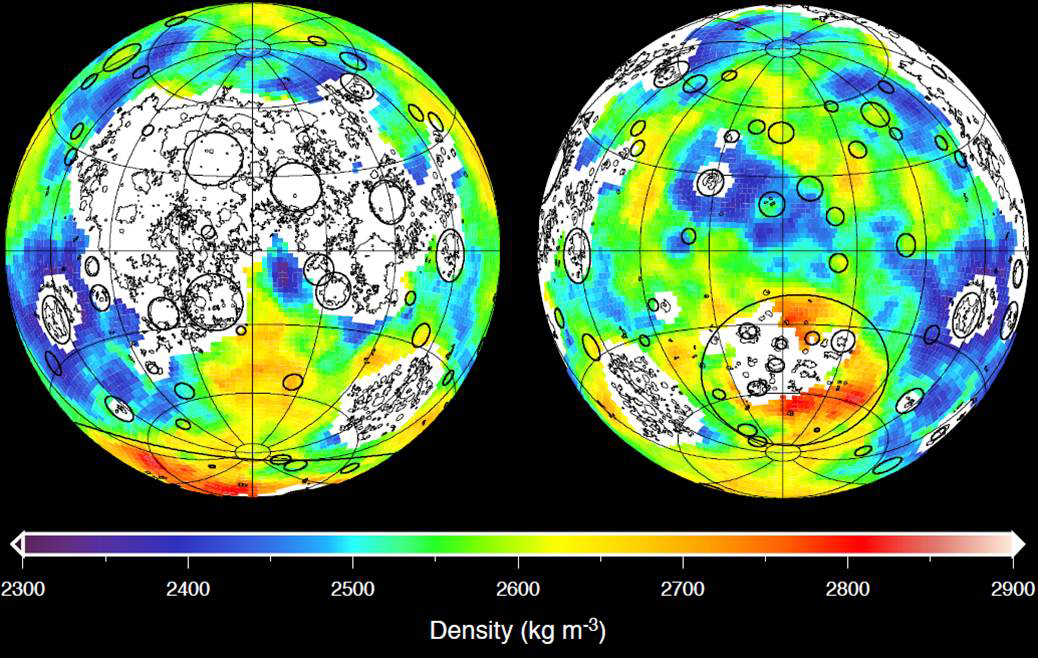

Mapping Lunar Highlands

This graphic depicting the bulk density of the lunar highlands on the near and far sides of the moon was generated using gravity data from NASA’s GRAIL mission and topography data from NASA’s Lunar Reconnaissance Orbiter. Red corresponds to higher than average densities and blue corresponds to lower than average densities. The average bulk density of the lunar highlands crust is 2,550 kilograms per meter cubed, which is 12 percent lower than generally assumed.

White denotes regions that contain mare basalts (thin lines) and that were not analyzed. Solid circles correspond to prominent impact basins. The largest basin on the moon’s far side hemisphere, the South Pole-Aitken basin, has a higher than average density that reflects its atypical iron-rich surface composition.

Data are presented in two Lambert azimuthal equal-area projections centered over the near (left) and far side (right) hemispheres, with each image covering 75 percent of the lunar surface.

NASA’s Jet Propulsion Laboratory in Pasadena, Calif., manages the GRAIL mission for NASA’s Science Mission Directorate in Washington. The Massachusetts Institute of Technology, Cambridge, is home to the mission’s principal investigator, Maria Zuber. GRAIL is part of the Discovery Program managed at NASA’s Marshall Space Flight Center in Huntsville, Ala. Lockheed Martin Space Systems in Denver built the spacecraft. The California Institute of Technology in Pasadena manages JPL for NASA.

Credit: NASA/JPL-Caltech/IPGP